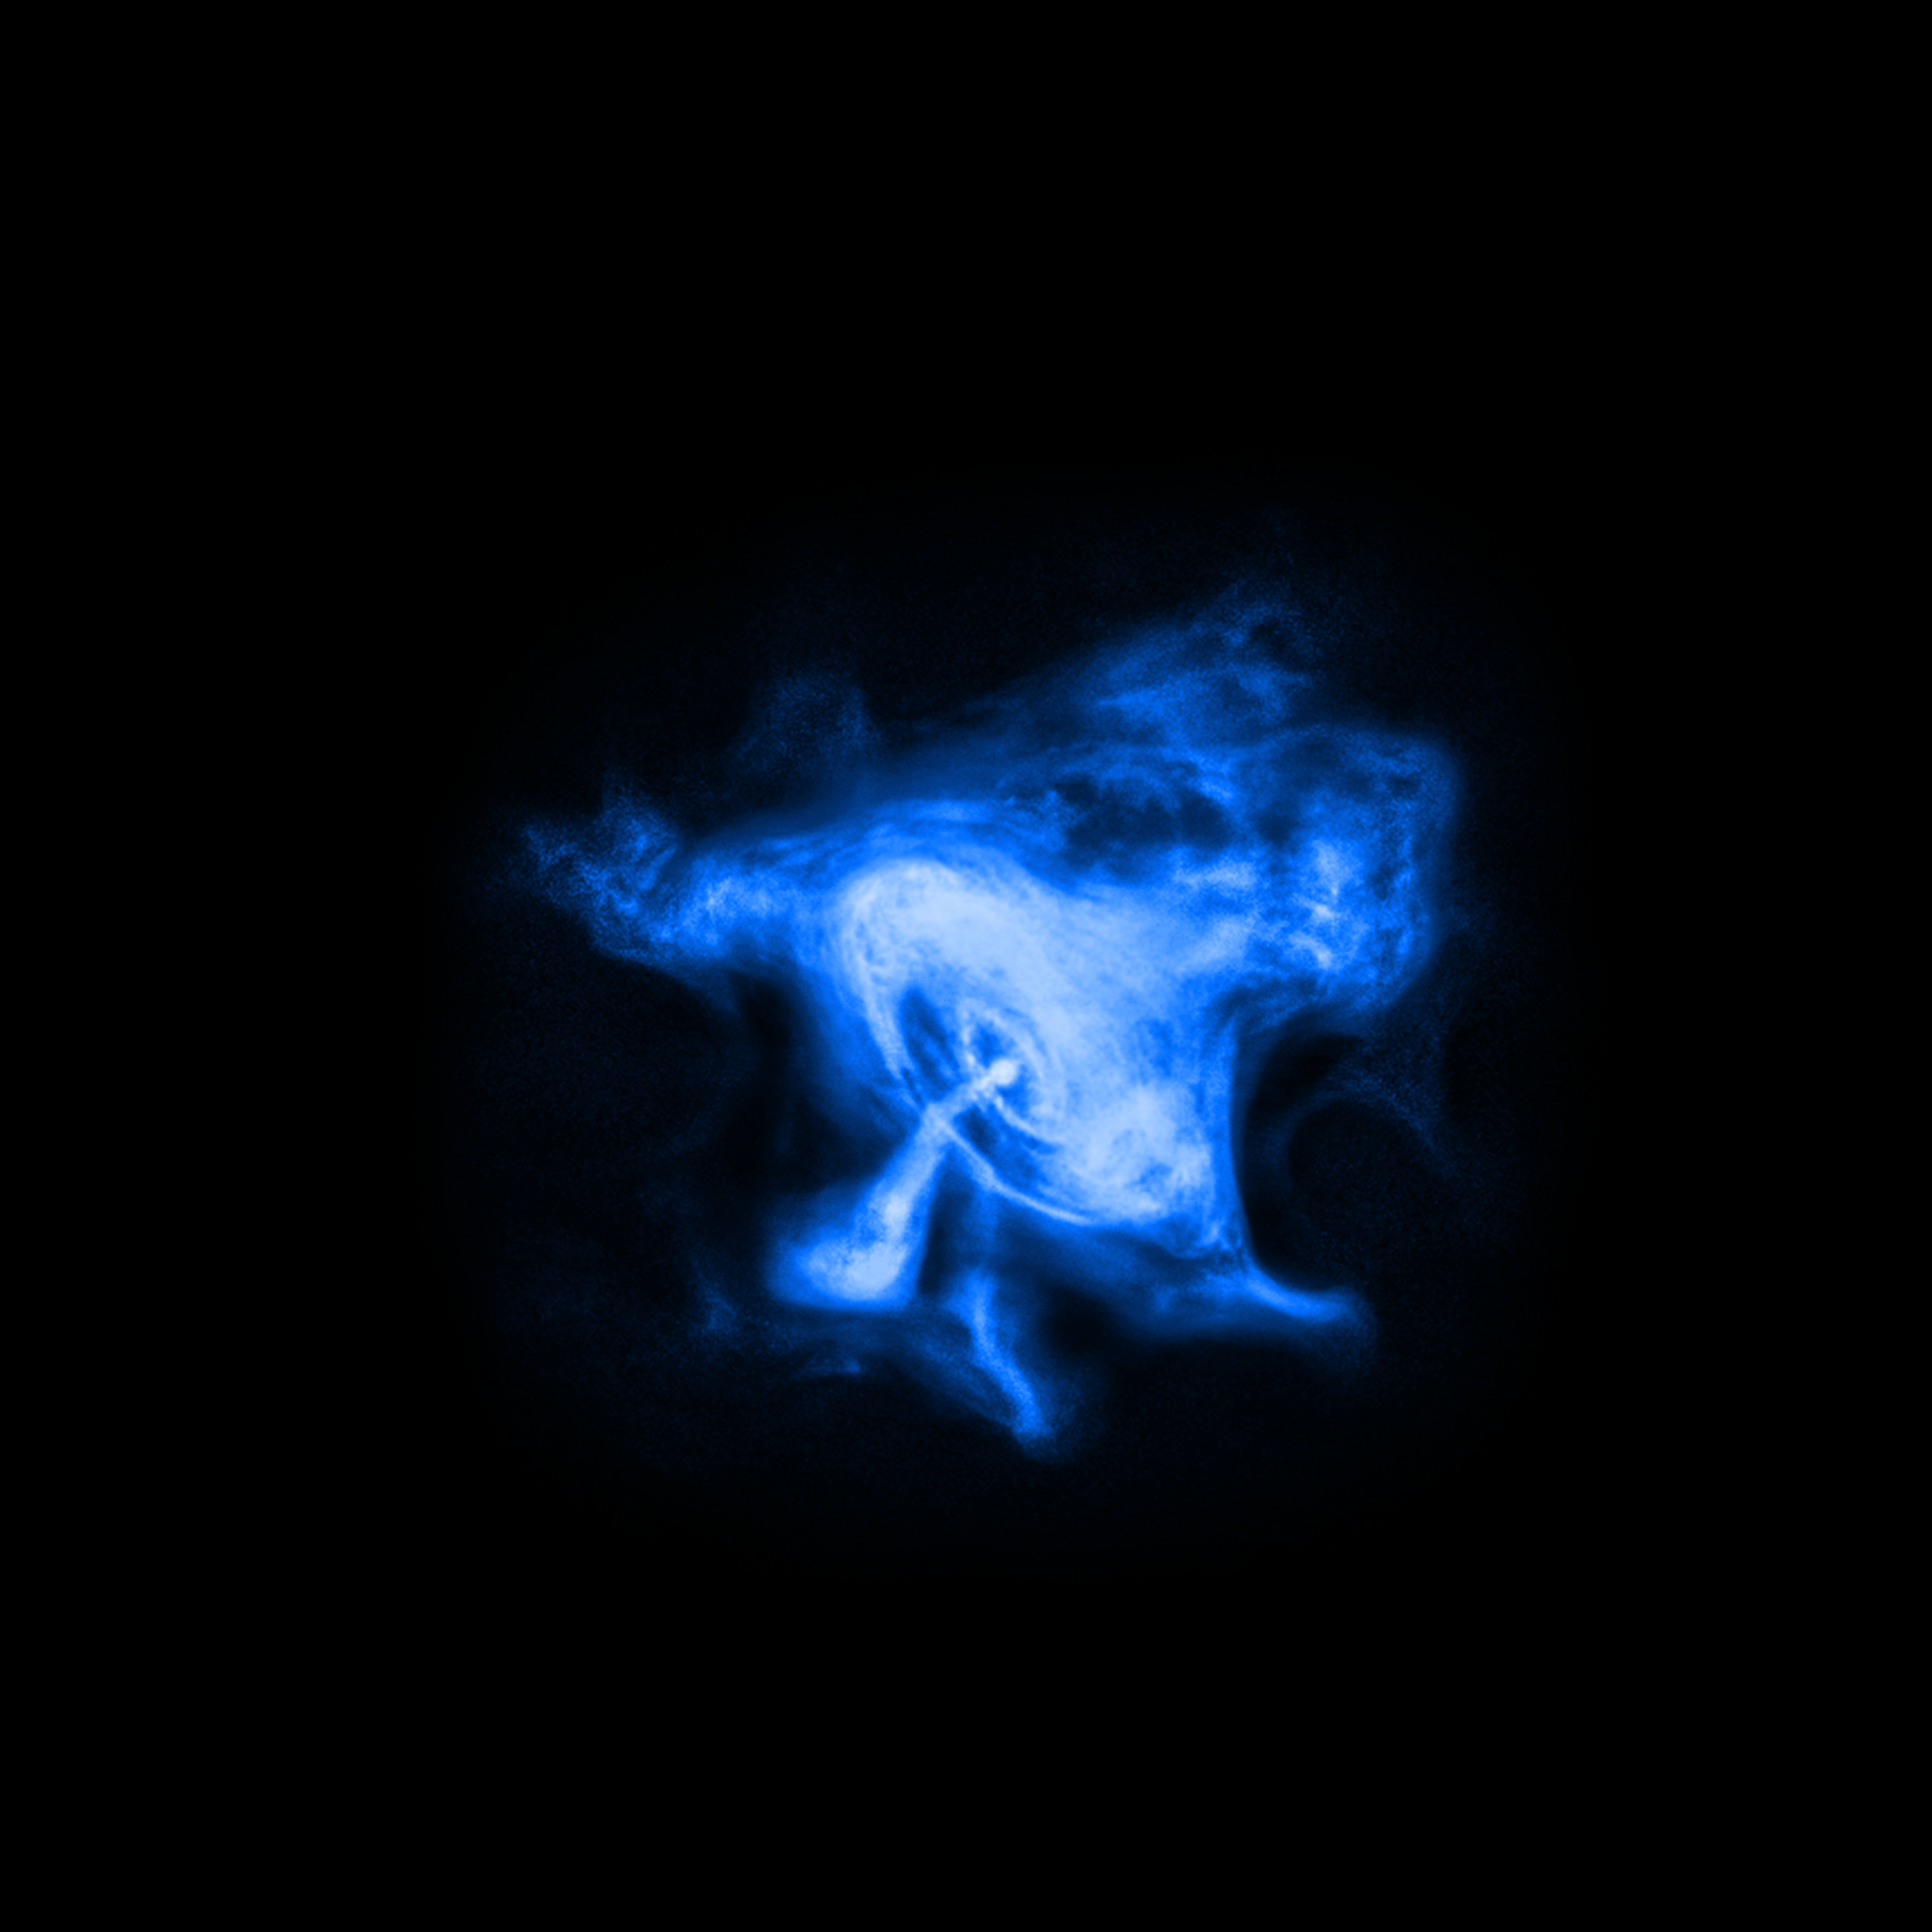

X-ray View of Crab Nebula

Chandra X-ray Observatory's X-ray image of the Crab Nebula

Credit: NASA, CXC, SAO